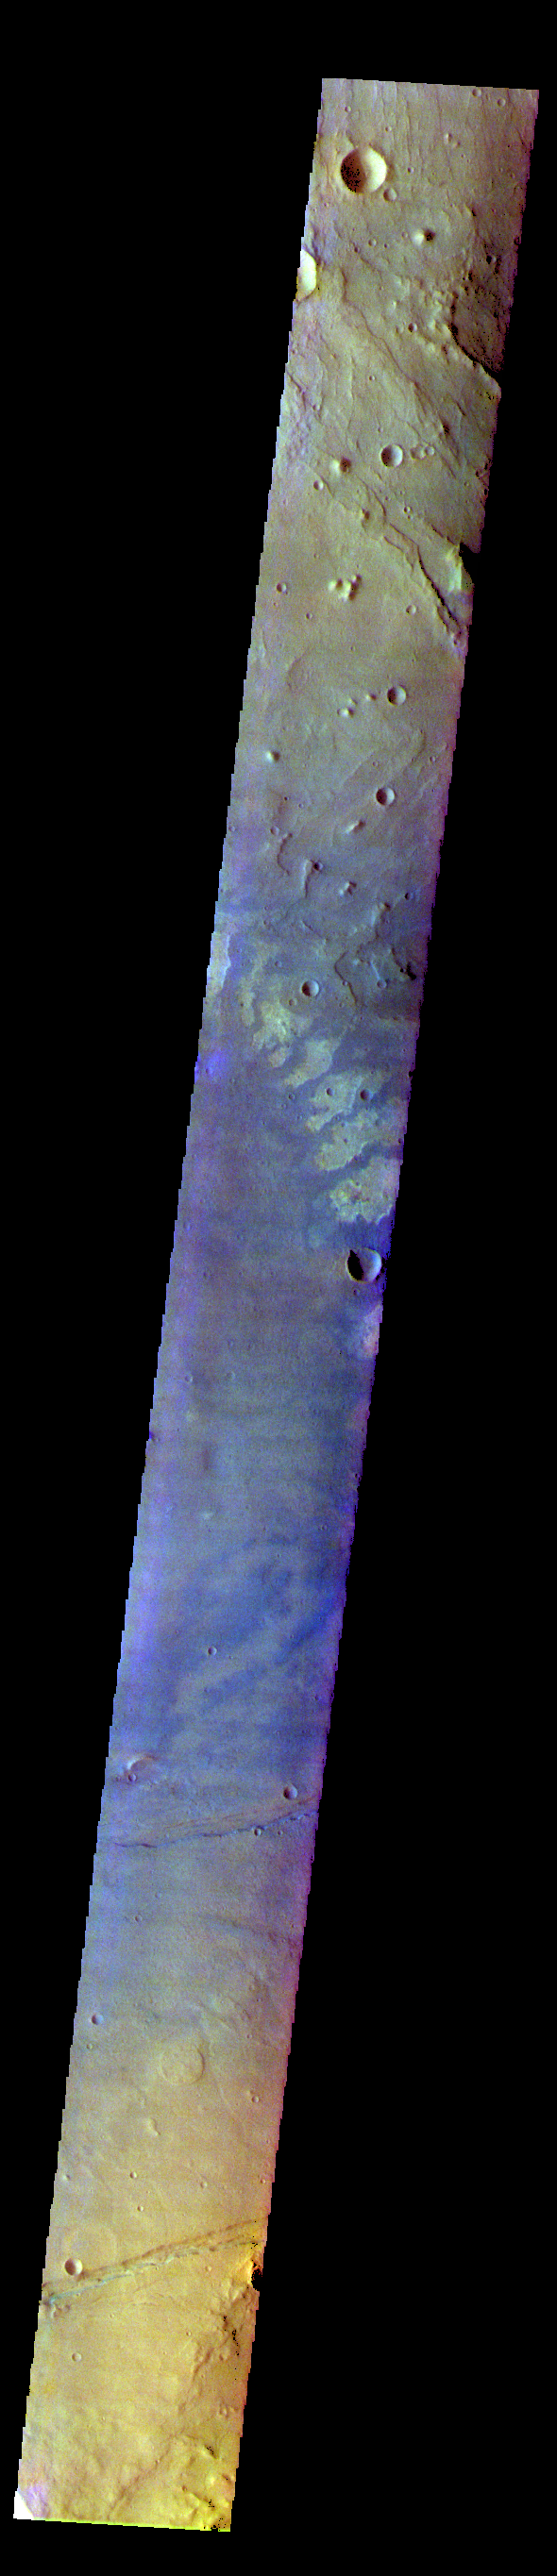

Terra Sirenum – False Color

The THEMIS VIS camera contains 5 filters. The data from different filters can be combined in multiple ways to create a false color image. These false color images may reveal subtle variations of the surface not easily identified in a single band image. Today’s false color image shows part of Terra Sirenum.

The THEMIS VIS camera is capable of capturing color images of the Martian surface using five different color filters. In this mode of operation, the spatial resolution and coverage of the image must be reduced to accommodate the additional data volume produced from using multiple filters. To make a color image, three of the five filter images (each in grayscale) are selected. Each is contrast enhanced and then converted to a red, green, or blue intensity image. These three images are then combined to produce a full color, single image. Because the THEMIS color filters don’t span the full range of colors seen by the human eye, a color THEMIS image does not represent true color. Also, because each single-filter image is contrast enhanced before inclusion in the three-color image, the apparent color variation of the scene is exaggerated. Nevertheless, the color variation that does appear is representative of some change in color, however subtle, in the actual scene. Note that the long edges of THEMIS color images typically contain color artifacts that do not represent surface variation.

Credit: NASA/JPL-Caltech/ASU